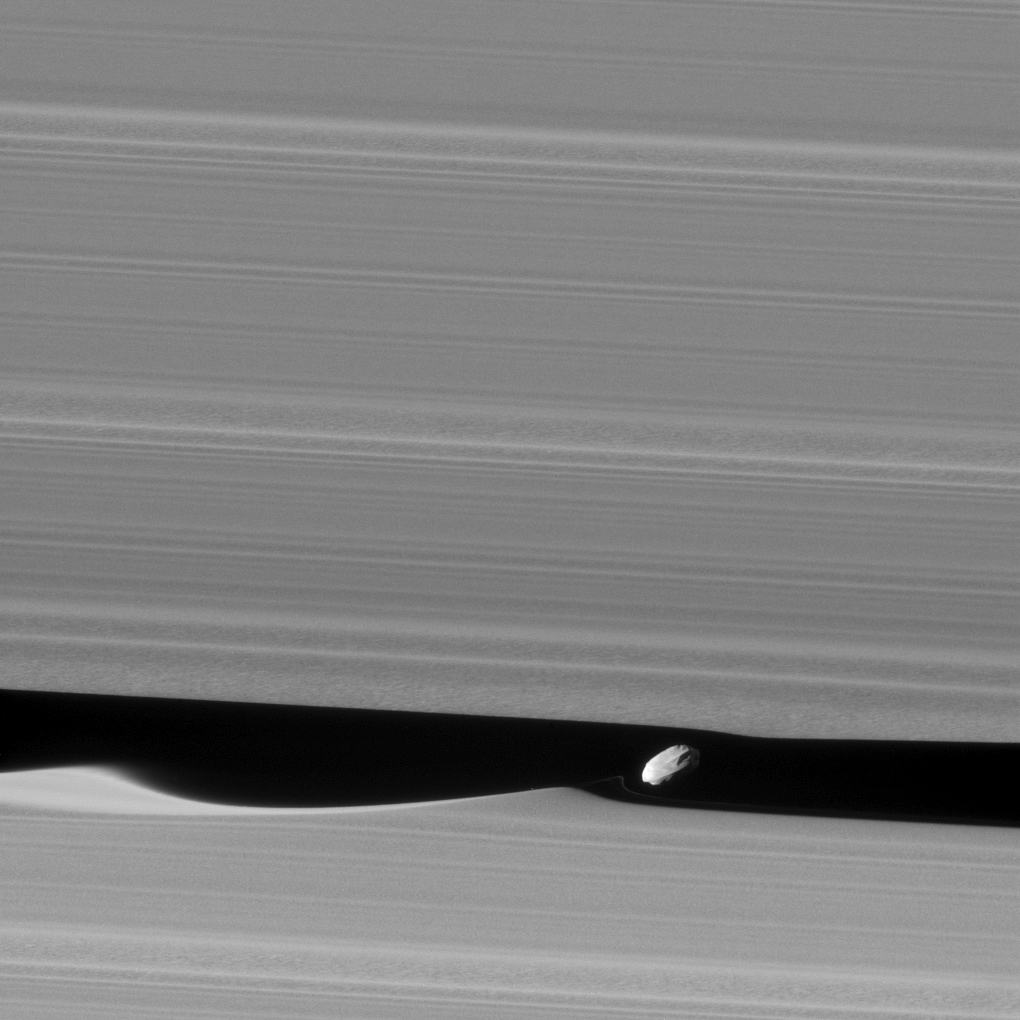

Daphnis Up Close

Enhanced Version

Download the full resolution TIFF file

The wavemaker moon, Daphnis, is featured in this view, taken as NASA’s Cassini spacecraft made one of its ring-grazing passes over the outer edges of Saturn’s rings on Jan. 16, 2017. This is the closest view of the small moon obtained yet.

Daphnis (5 miles or 8 kilometers across) orbits within the 42-kilometer (26-mile) wide Keeler Gap. Cassini’s viewing angle causes the gap to appear narrower than it actually is, due to foreshortening.

The little moon’s gravity raises waves in the edges of the gap in both the horizontal and vertical directions. Cassini was able to observe the vertical structures in 2009, around the time of Saturn’s equinox (see PIA11654).

Like a couple of Saturn’s other small ring moons, Atlas and Pan, Daphnis appears to have a narrow ridge around its equator and a fairly smooth mantle of material on its surface — likely an accumulation of fine particles from the rings. A few craters are obvious at this resolution. An additional ridge can be seen further north that runs parallel to the equatorial band.

Fine details in the rings are also on display in this image. In particular, a grainy texture is seen in several wide lanes which hints at structures where particles are clumping together. In comparison to the otherwise sharp edges of the Keeler Gap, the wave peak in the gap edge at left has a softened appearance. This is possibly due to the movement of fine ring particles being spread out into the gap following Daphnis’ last close approach to that edge on a previous orbit.

A faint, narrow tendril of ring material follows just behind Daphnis (to its left). This may have resulted from a moment when Daphnis drew a packet of material out of the ring, and now that packet is spreading itself out.

An enhanced version of the image is also available, which has been processed to remove some of the smearing seen in the originally released image due to spacecraft motion, resulting in a slightly sharper view (see above).

The image was taken in visible (green) light with the Cassini spacecraft narrow-angle camera. The view was acquired at a distance of approximately 17,000 miles (28,000 kilometers) from Daphnis and at a Sun-Daphnis-spacecraft, or phase, angle of 71 degrees. Image scale is 551 feet (168 meters) per pixel.

The Cassini mission is a cooperative project of NASA, ESA (the European Space Agency) and the Italian Space Agency. The Jet Propulsion Laboratory, a division of the California Institute of Technology in Pasadena, manages the mission for NASA’s Science Mission Directorate, Washington. The Cassini orbiter and its two onboard cameras were designed, developed and assembled at JPL. The imaging operations center is based at the Space Science Institute in Boulder, Colorado.

Credit: NASA/JPL-Caltech/Space Science Institute